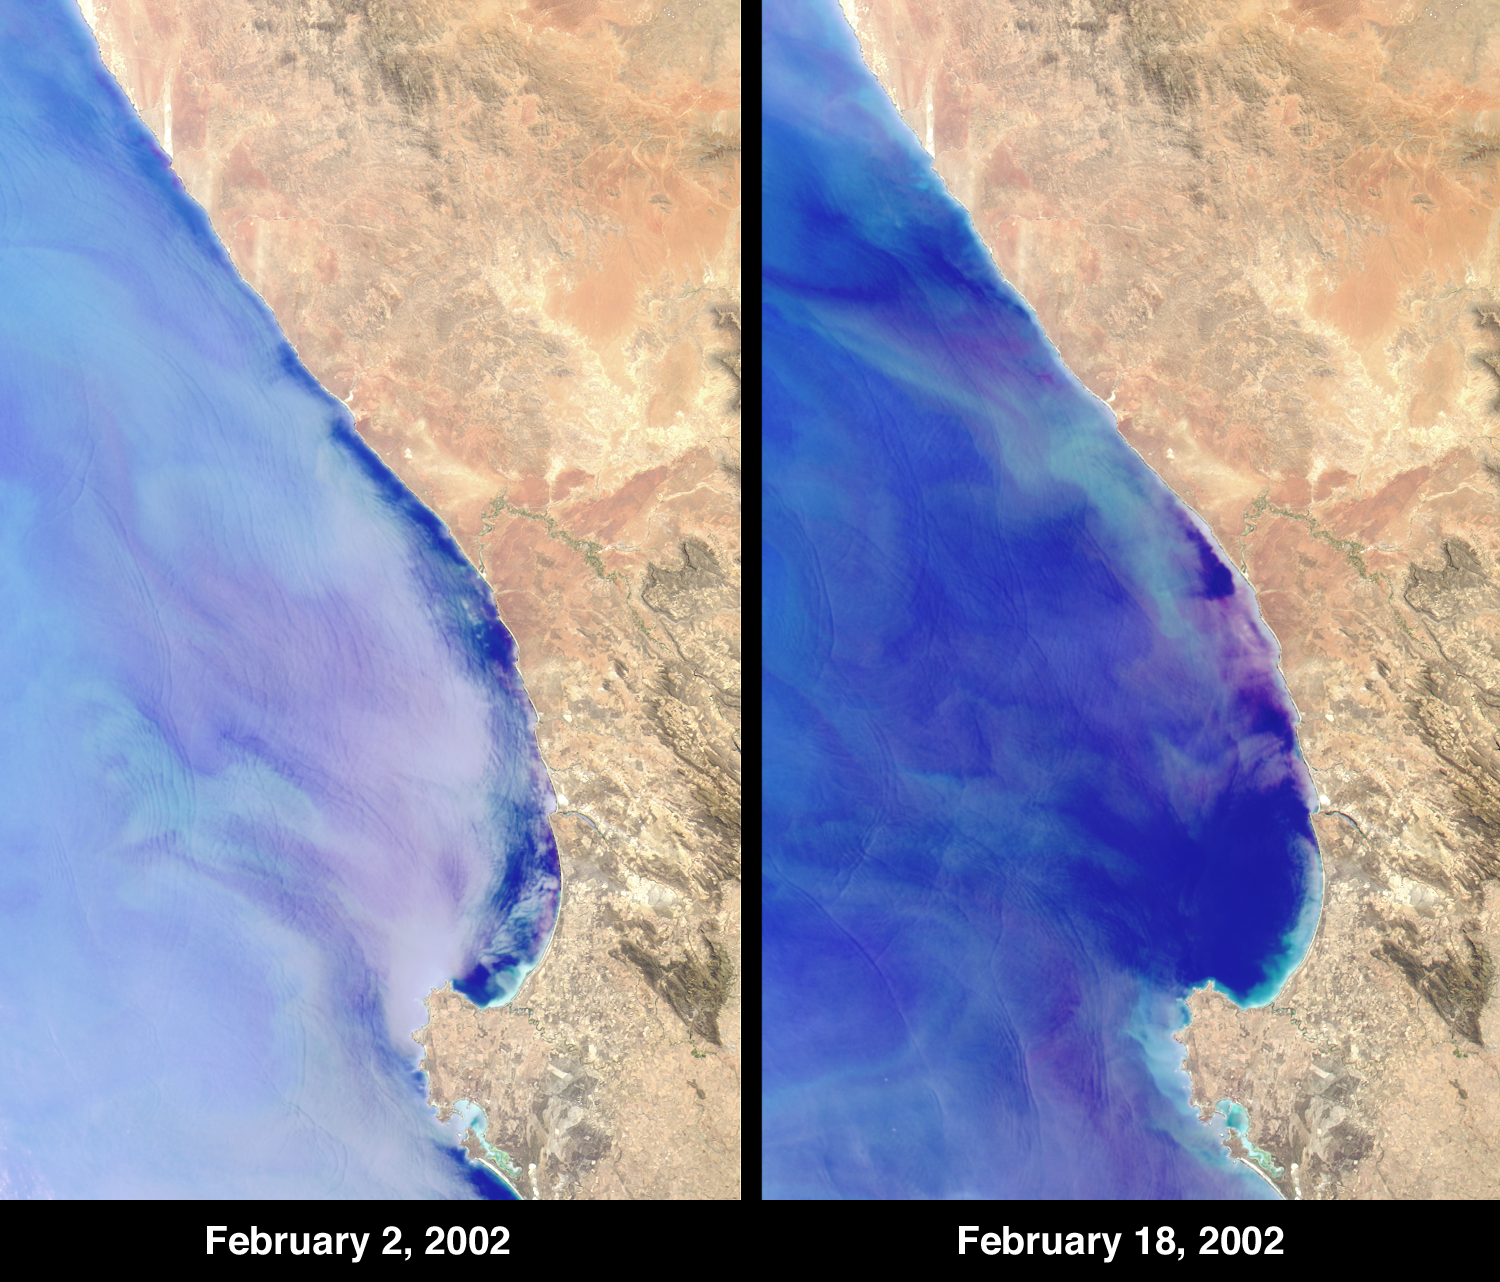

Red Tide Strands South African Rock Lobsters

Although some red tides form a healthy part of phytoplankton production, recurrent harmful or toxic blooms also occur, with results depending upon the type of plankton and on atmospheric and oceanic conditions. At Elands Bay in South Africa’s Western Cape province, about 1000 tons of rock lobsters beached themselves during February 2002, when the decay of dense blooms of phytoplankton caused a rapid reduction in the oxygen concentration of nearshore waters. The lobsters (or crayfish, as they are known locally) moved toward the breaking surf in search of oxygen, but were stranded by the retreating tide.

The Multi-angle Imaging SpectroRadiometer’s nadir camera acquired these red, green, blue composites on February 2 and 18, 2002, during Terra orbits 11315 and 11548. The colors have been accentuated to highlight the bloom, and land and water have been enhanced separately. The two views show the shoreward migration of the algal bloom. Each image represents an area of about 205 kilometers x 330 kilometers. Elands Bay is situated near the mouth of the Doring River, about 75 kilometers northeast of the jutting Cape Columbine.

The term “red tide” is used to refer to a number of different types of phytoplankton blooms of various hues. The wine color of certain parts of this bloom are consistent with the ciliate species Mesodinium rubrum, which has been associated with recurring harmful algal blooms along the Western Cape coast. Under these conditions, the lobsters are not poisoned. During the recent event, government and military staff transported as many of the living lobsters as possible to areas that were less affected by the red tide. At the same time, people came from across South Africa to gather the undersized creatures for food. The effects of the losses on the maritime economy are expected to be felt over the next few years.

MISR was built and is managed by NASA’s Jet Propulsion Laboratory, Pasadena, CA, for NASA’s Office of Earth Science, Washington, DC. The Terra satellite is managed by NASA’s Goddard Space Flight Center, Greenbelt, MD. JPL is a division of the California Institute of Technology.

Credit: NASA/GSFC/LaRC/JPL, MISR Team